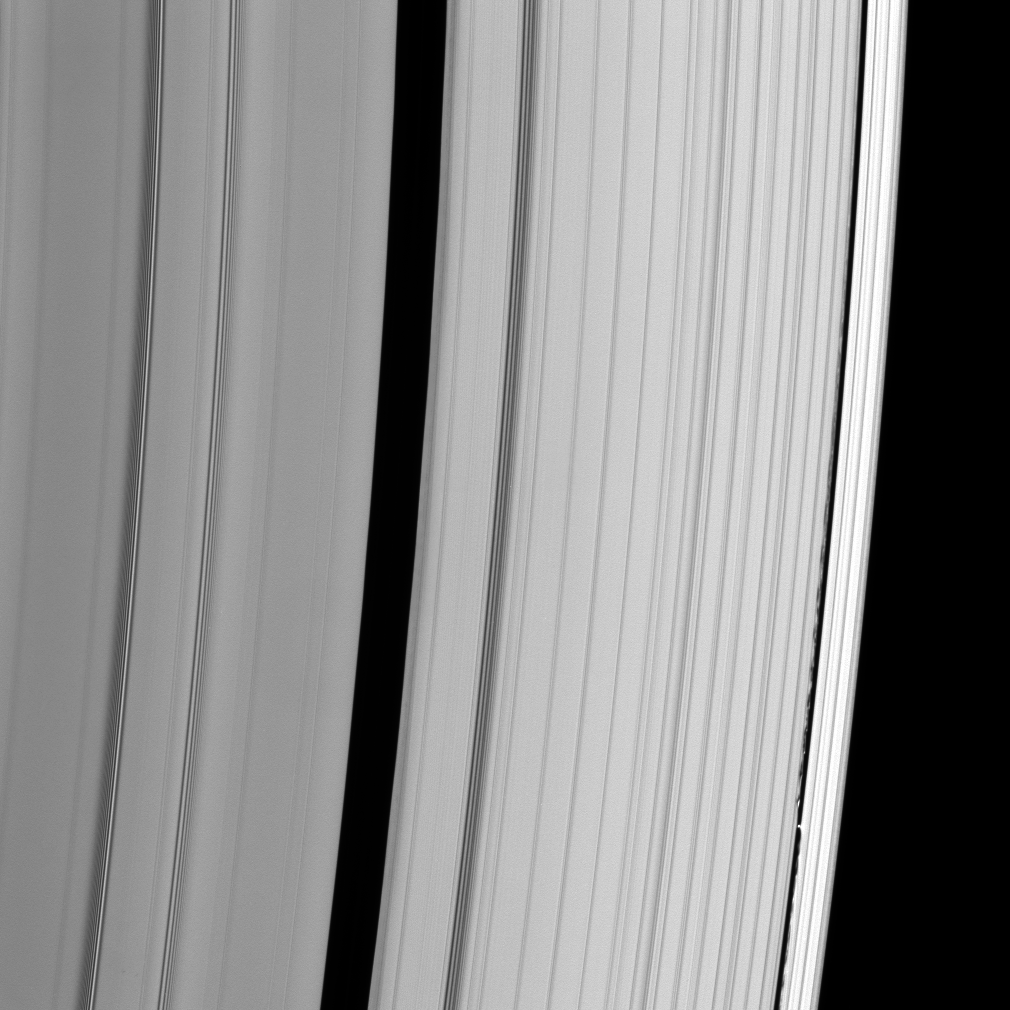

Rough Around the Edges

This detailed look at Saturn’s A ring captures Daphnis in the narrow Keeler Gap. The small moon creates complex wave patterns in the gap edges that Cassini scientists are working to understand.

To the right of the Keeler Gap, the outer A-ring edge is significantly brighter than the rest of the ring.

This view looks toward the unilluminated side of the rings from about 32 degrees above the ringplane. Daphnis is 8 kilometers (5 miles) wide.

The image was taken in visible light with the Cassini spacecraft narrow-angle camera on May 31, 2008. The view was acquired at a distance of approximately 1 million kilometers (629,000 miles) from Saturn. Image scale is 6 kilometers (4 miles) per pixel.

The Cassini-Huygens mission is a cooperative project of NASA, the European Space Agency and the Italian Space Agency. The Jet Propulsion Laboratory, a division of the California Institute of Technology in Pasadena, manages the mission for NASA’s Science Mission Directorate, Washington, D.C. The Cassini orbiter and its two onboard cameras were designed, developed and assembled at JPL. The imaging operations center is based at the Space Science Institute in Boulder, Colo.

Credit: NASA/JPL/Space Science Institute